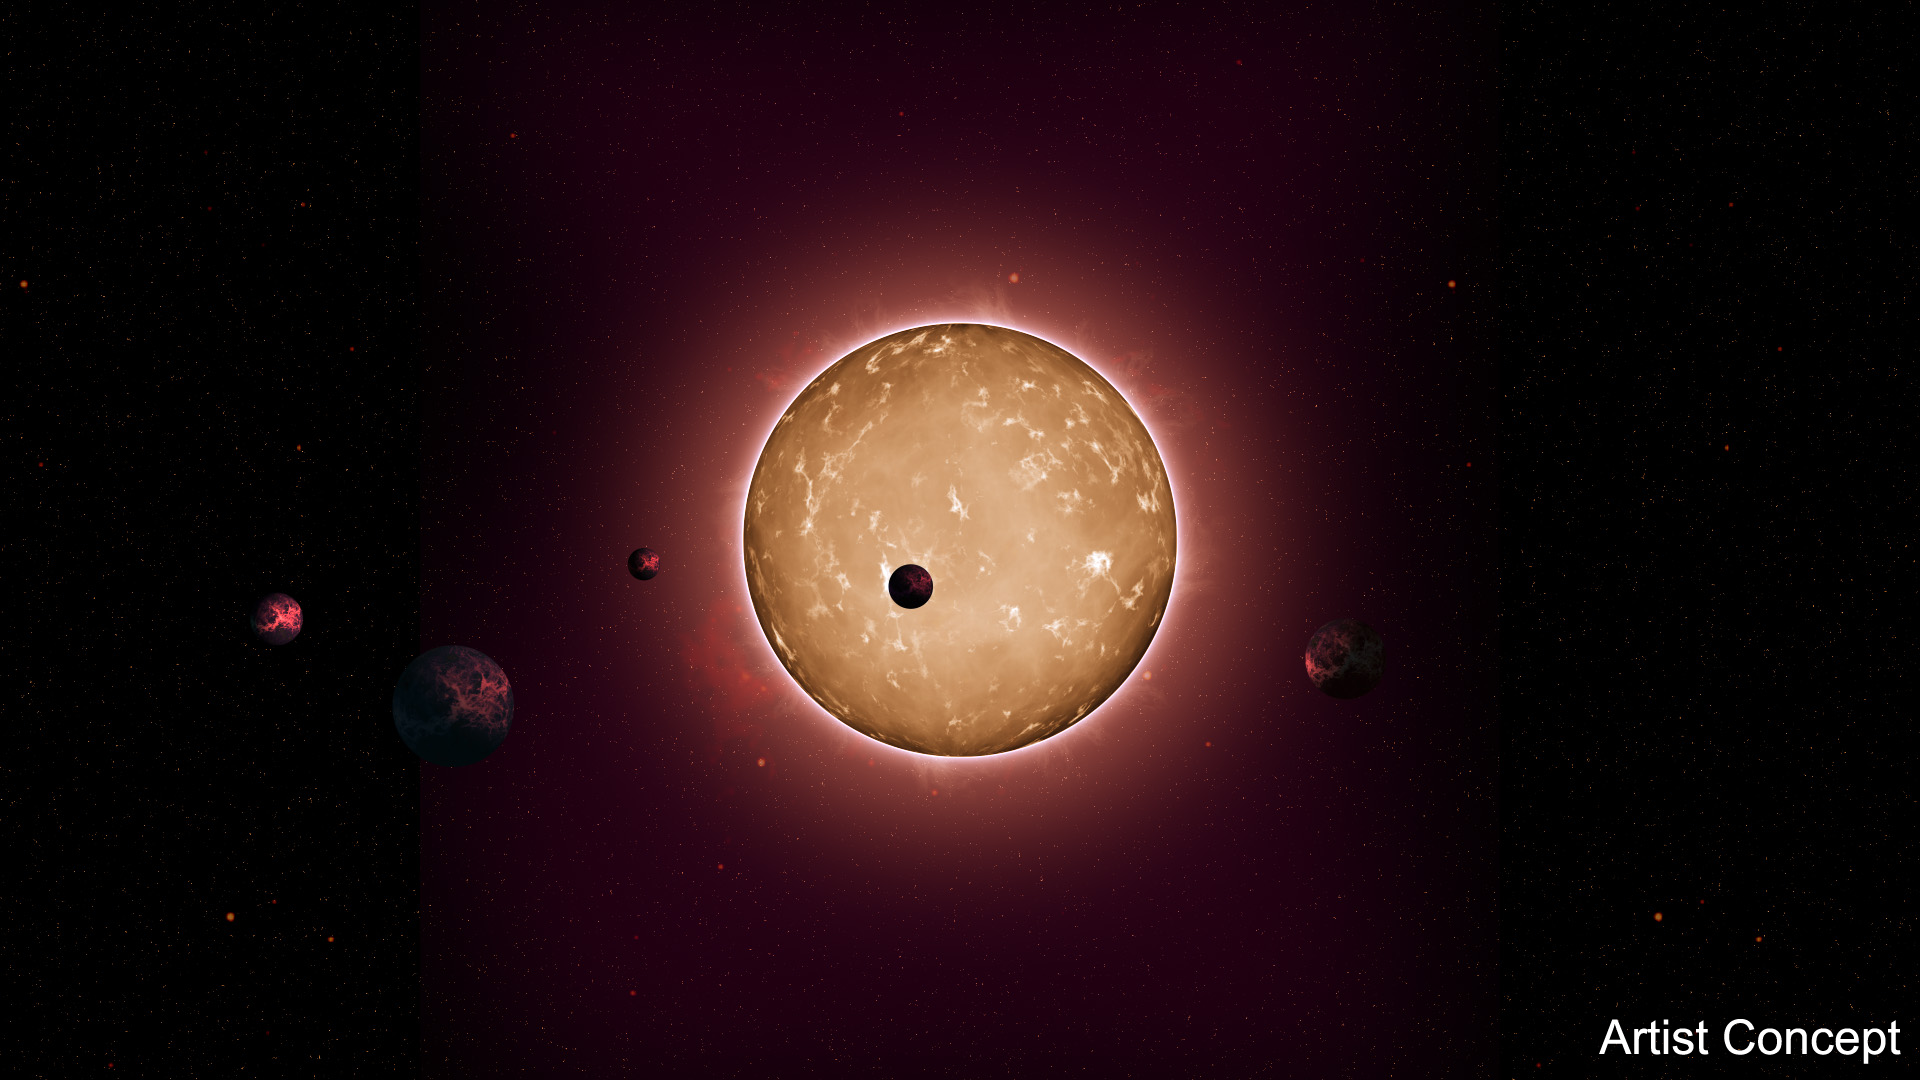

Kepler-444 Planetary System (Artist Concept)

The tightly packed system, named Kepler-444, is home to five small planets in very compact orbits. The planets were detected from the dimming that occurs when they transit the disk of their parent star, as shown in this artist’s conception.

For more information on the discovery, see the University of Birmingham’s news release.

NASA Ames manages Kepler’s ground system development, mission operations and science data analysis. NASA’s Jet Propulsion Laboratory in Pasadena, Calif., managed Kepler mission development. Ball Aerospace & Technologies Corp. in Boulder, Colo., developed the Kepler flight system and supports mission operations with JPL at the Laboratory for Atmospheric and Space Physics at the University of Colorado in Boulder. The Space Telescope Science Institute in Baltimore archives, hosts and distributes the Kepler science data. Kepler is NASA’s 10th Discovery Mission and is funded by NASA’s Science Mission Directorate at the agency’s headquarters in Washington.

Credit: NASA/JPL-Caltech/AMES/Univ. of Birmingham